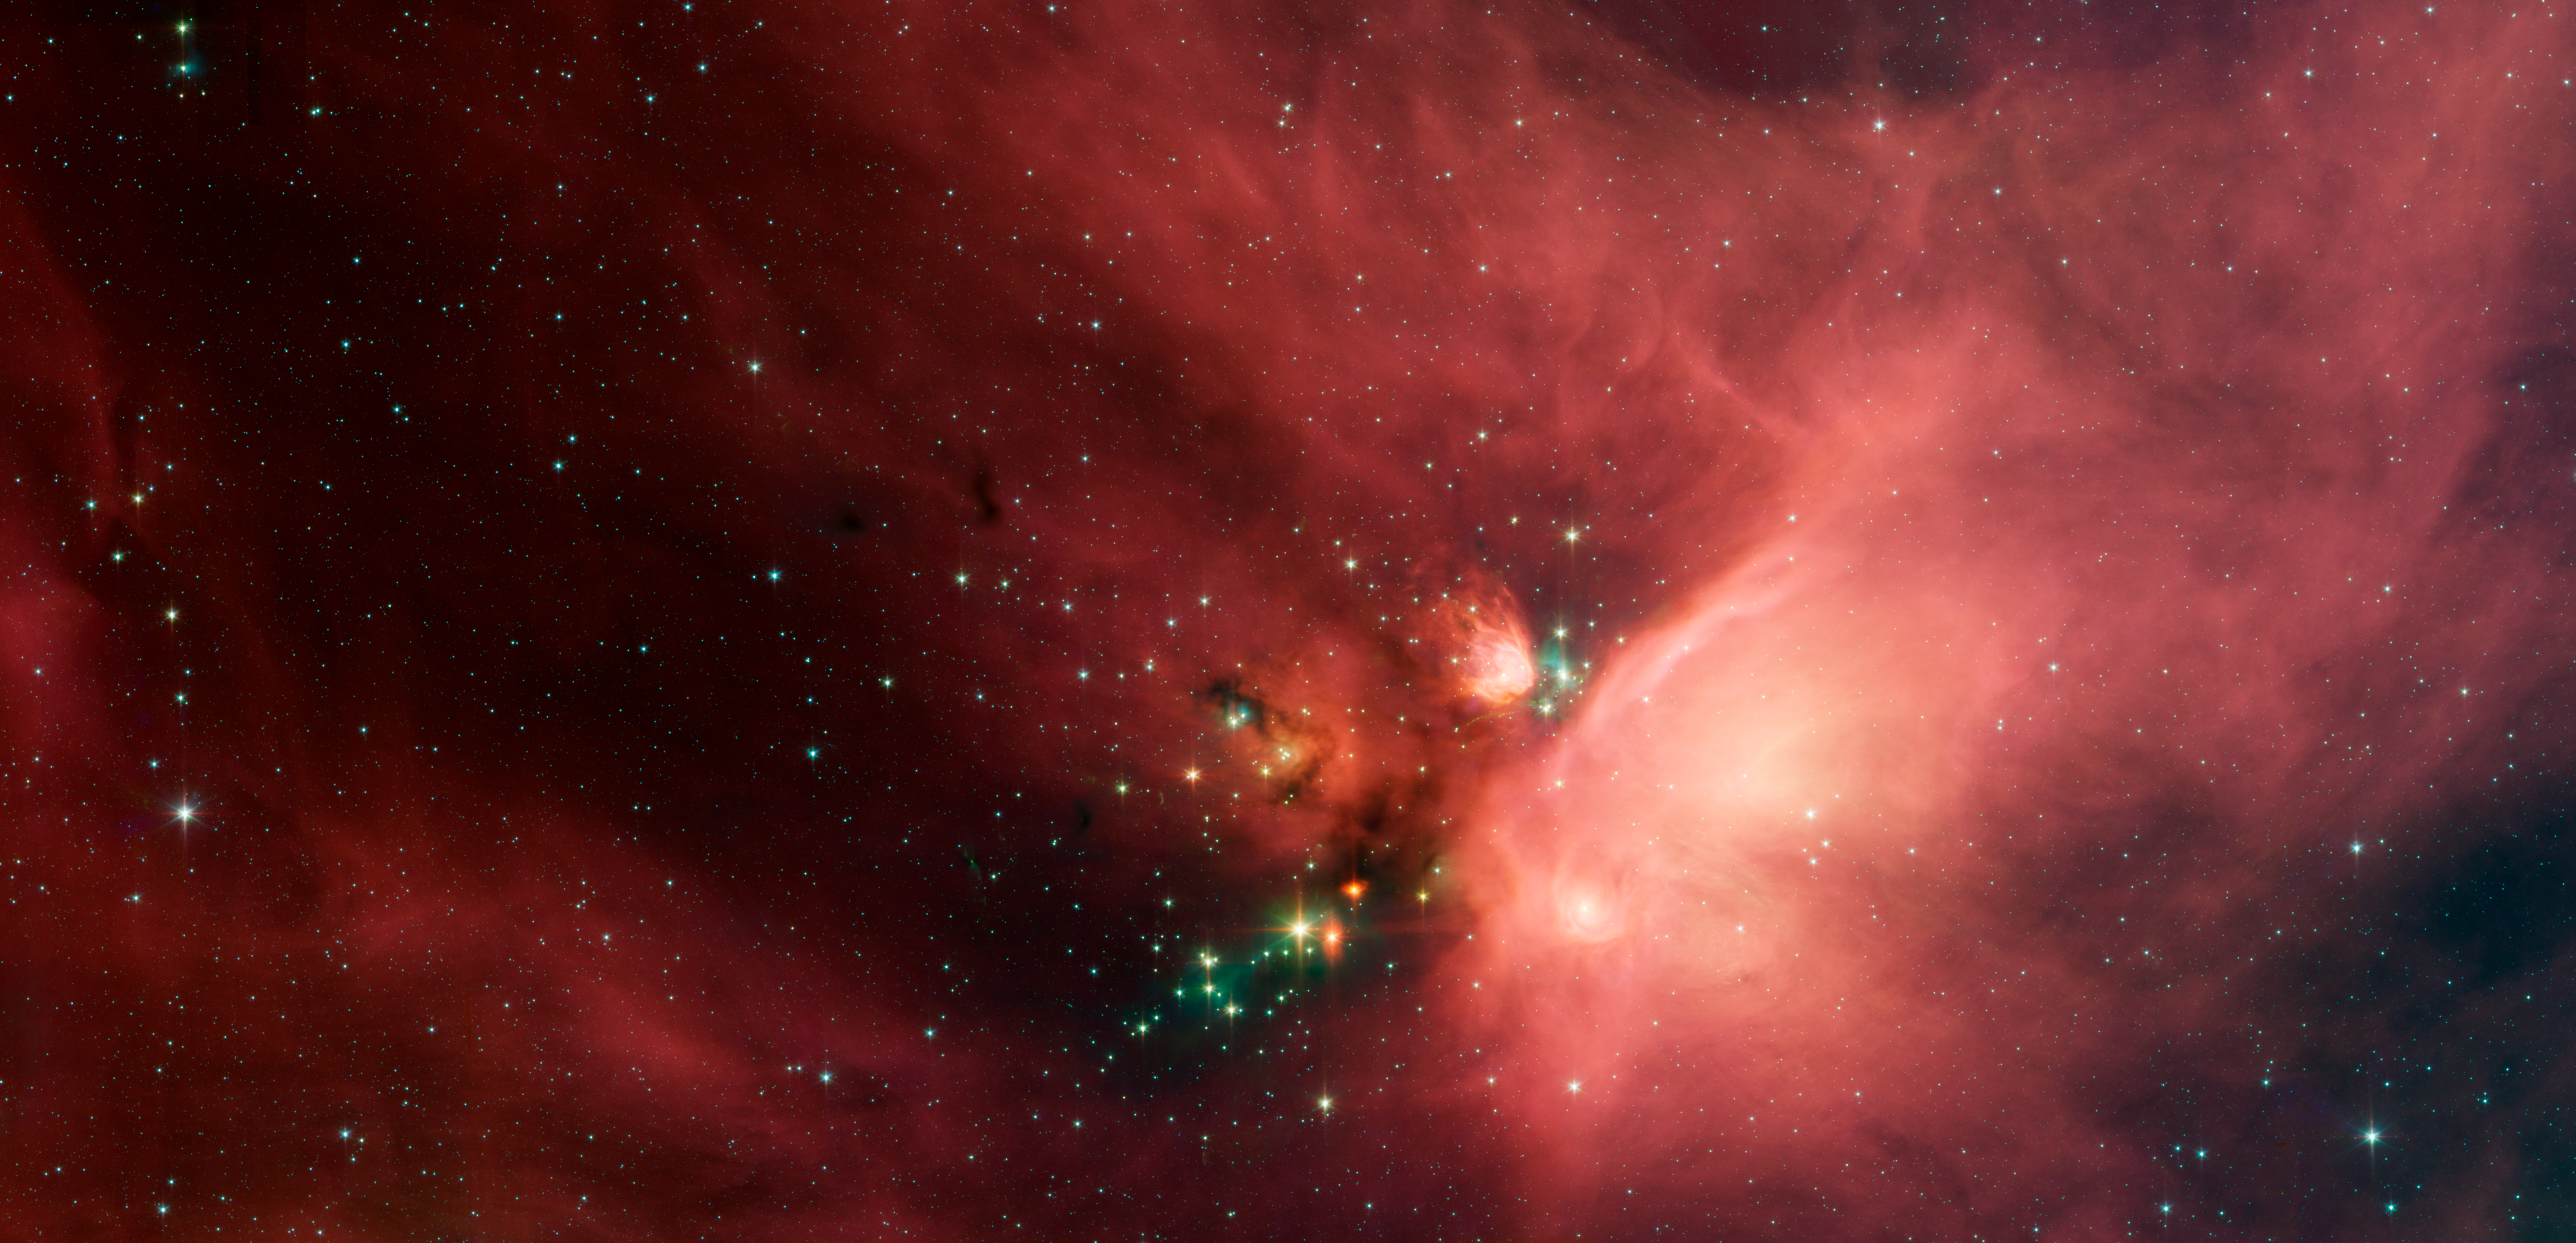

Young Stars in Their Baby Blanket of Dust: Rho Ophiuchi

Newborn stars peek out from beneath their natal blanket of dust in this dynamic image of the Rho Ophiuchi dark cloud from NASA's Spitzer Space Telescope. Called "Rho Oph" by astronomers, it's one of the closest star-forming regions to our own solar system. Located near the constellations Scorpius and Ophiuchus, the nebula is about 407 light years away from Earth.

Rho Oph is a complex made up of a large main cloud of molecular hydrogen, a key molecule allowing new stars to form from cold cosmic gas, with two long streamers trailing off in different directions. Recent studies using the latest X-ray and infrared observations reveal more than 300 young stellar objects within the large central cloud. Their median age is only 300,000 years, very young compared to some of the universe's oldest stars, which are more than 12 billion years old.

This false-color image of Rho Oph's main cloud, Lynds 1688, was created with data from Spitzer's infrared array camera, which has the highest spatial resolution of Spitzer's three imaging instruments. Blue represents 3.6 micron light, green is 4.5 micron light, orange is 5.8, and red is 8.0. The multiple wavelengths reveal different aspects of the dust surrounding and between the embedded stars, yielding information about the stars and their birthplace.

The colors in this image reflect the relative temperatures and evolutionary states of the various stars. The youngest stars are surrounded by dusty disks of gas from which they, and their potential planetary systems, are forming. These young disk systems show up as yellow-green tinted stars in this image. Some of these young stellar objects are surrounded by their own compact nebulae. More evolved stars, which have shed their natal material, are blue-white.

Credit: NASA/JPL-Caltech/Harvard-Smithsonian CfA